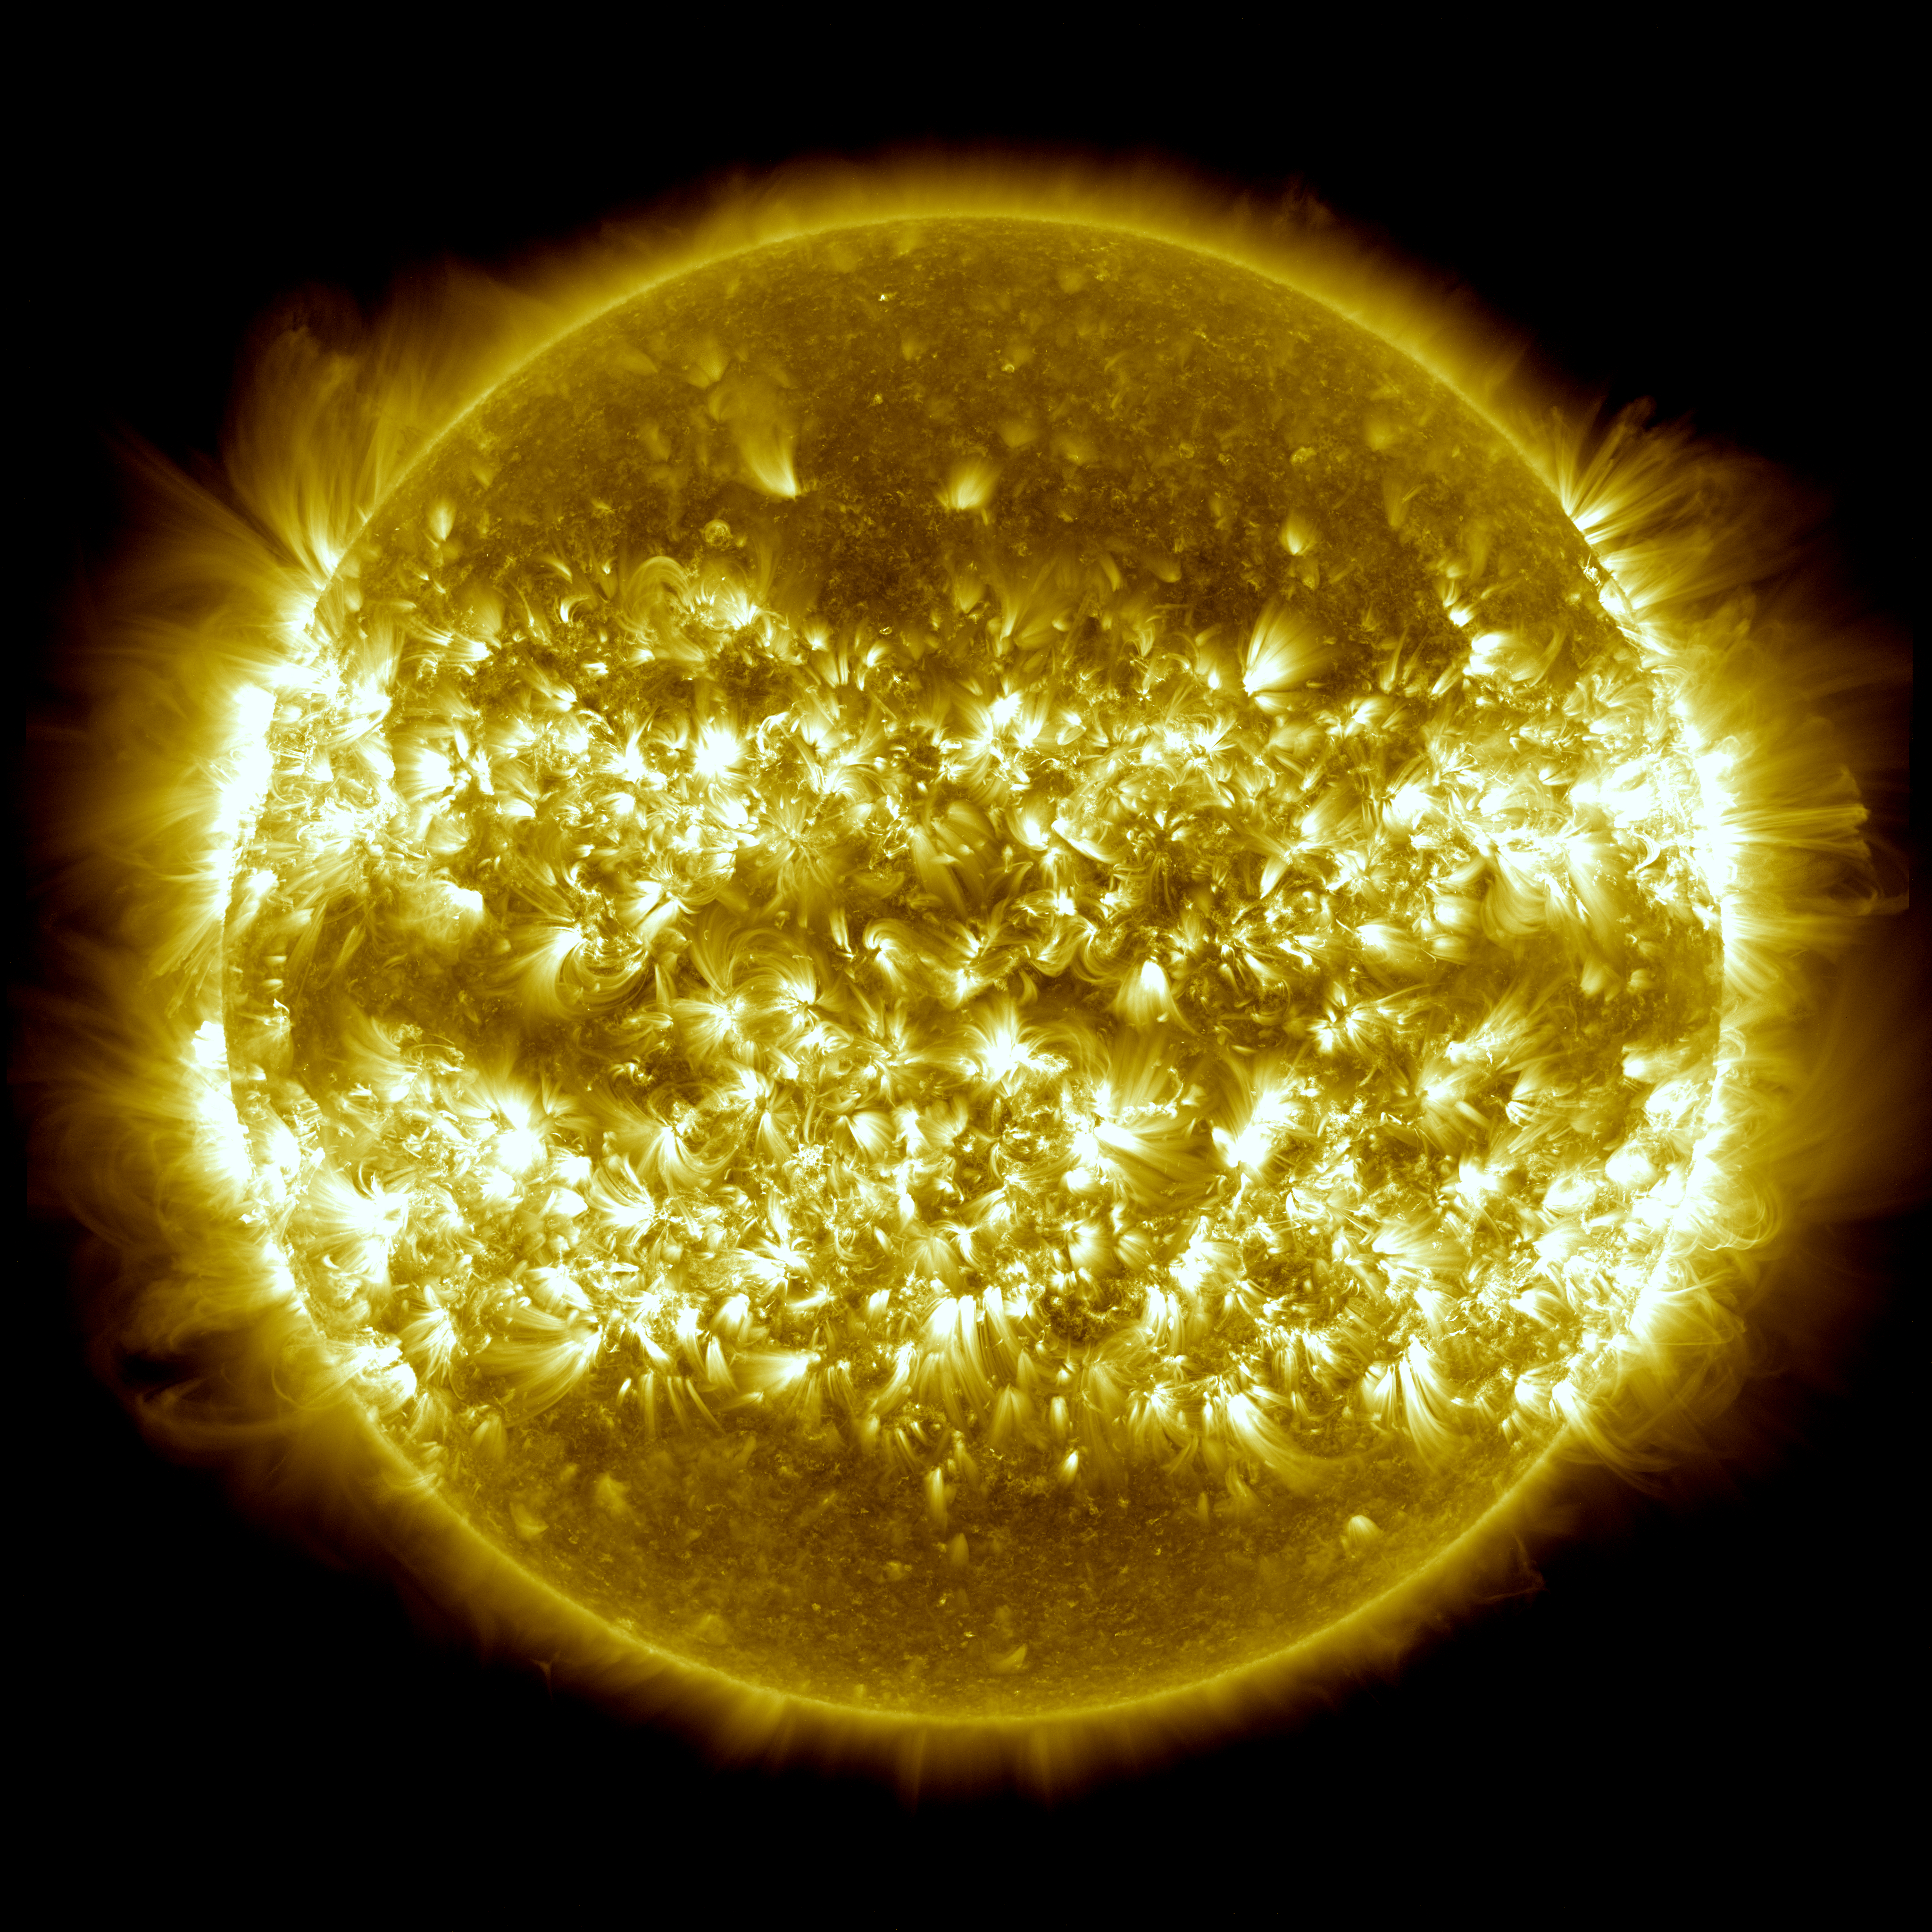

The Sun: One Year in One Image

Image released: April 22, 2013 In the three years since it first provided images of the sun in the spring of 2010, NASA’s Solar Dynamics Observatory has had virtually unbroken coverage of the sun's rise toward solar maximum, the peak of solar activity in its regular 11-year cycle. This image is a composite of 25 separate images spanning the period of April 16, 2012, to April 15, 2013. It uses the SDO AIA wavelength of 171 angstroms and reveals the zones on the sun where active regions are most common during this part of the solar cycle. more about this image.

Credit: NASA/GSFC/SDO Learn